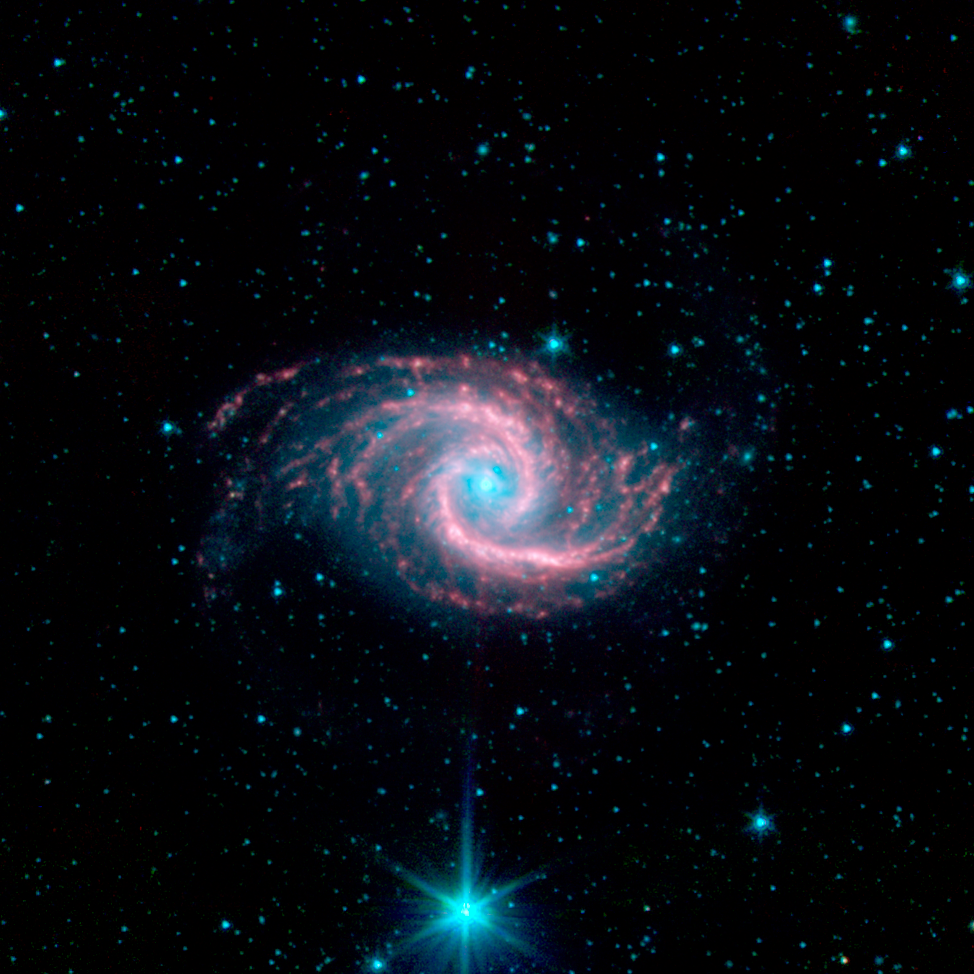

NGC 1566

This beautiful spiral galaxy NGC 1566, located approximately 60 million light-years away in the constellation Dorado was captured by the Spitzer Infrared Nearby Galaxies Survey (SINGS) Legacy Project using the telescope's Infrared Array Camera (IRAC).

The faint blue light is coming from mature stars, while the "glowing" red spiral arms indicate active star formation and dust emission. Much of the active star formation is seen in the two symmetric arms that are reminiscent of other grand design spirals such as the Whirlpool galaxy. The small and very luminous blue nucleus suggests that this is a Seyfert galaxy (a galaxy that is actively emitting radiation from a very small region in its core).

The SINGS image is a four-channel color composite, where blue indicates emission at 3.6 microns, green corresponds to 4.5 microns, and red to 5.8 and 8.0 microns. The contribution from starlight (measured at 3.6 microns) in this picture has been subtracted from the 5.8 and 8 micron images to enhance the visibility of the dust features.

Credit: NASA/JPL-Caltech/R. Kennicutt (University of Arizona) and the SINGS Team